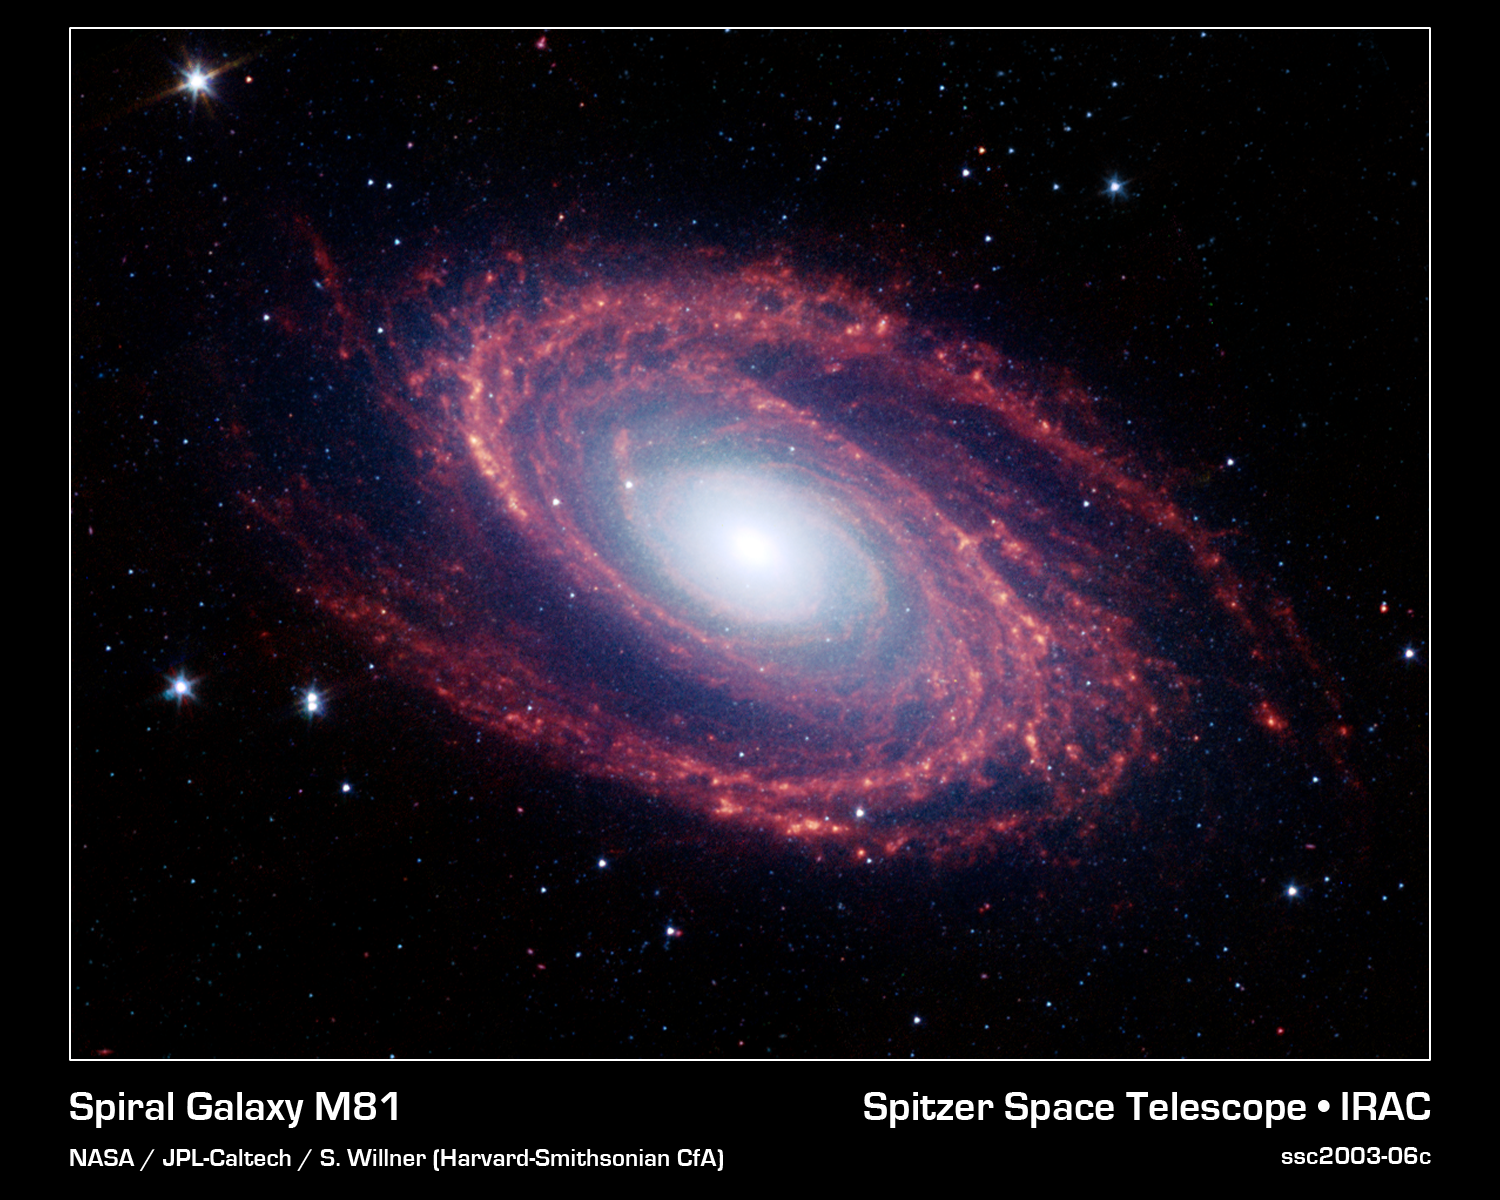

Spiral Galaxy Messier 81

The magnificent spiral arms of the nearby galaxy Messier 81 are highlighted in this NASA Spitzer Space Telescope image. Located in the northern constellation of Ursa Major (which also includes the Big Dipper), this galaxy is easily visible through binoculars or a small telescope. M81 is located at a distance of 12 million light-years.

Because of its proximity, M81 provides astronomers with an enticing opportunity to study the anatomy of a spiral galaxy in detail. The unprecedented spatial resolution and sensitivity of Spitzer at infrared wavelengths show a clear separation between the several key constituents of the galaxy: the old stars, the interstellar dust heated by star formation activity, and the embedded sites of massive star formation. The infrared images also permit quantitative measurements of the galaxy's overall dust content, as well as the rate at which new stars are being formed.

The infrared image was obtained by Spitzer's infrared array camera. It is a four-color composite of invisible light, showing emissions from wavelengths of 3.6 microns (blue), 4.5 microns (green), 5.8 microns (yellow) and 8.0 microns (red). Winding outward from the bluish-white central bulge of the galaxy, where old stars predominate and there is little dust, the grand spiral arms are dominated by infrared emission from dust. Dust in the galaxy is bathed by ultraviolet and visible light from the surrounding stars. Upon absorbing an ultraviolet or visible-light photon, a dust grain is heated and re-emits the energy at longer infrared wavelengths. The dust particles, composed of silicates (which are chemically similar to beach sand) and polycyclic aromatic hydrocarbons, trace the gas distribution in the galaxy. The well-mixed gas (which is best detected at radio wavelengths) and dust provide a reservoir of raw materials for future star formation.

The infrared-bright clumpy knots within the spiral arms denote where massive stars are being born in giant H II (ionized hydrogen) regions. The 8-micron emission traces the regions of active star formation in the galaxy. Studying the locations of these regions with respect to the overall mass distribution and other constituents of the galaxy (e.g., gas) will help identify the conditions and processes needed for star formation. With the Spitzer observations, this information comes to us without complications from absorption by cold dust in the galaxy, which makes interpretation of visible-light features uncertain.

The white stars scattered throughout the field of view are foreground stars within our own Milky Way galaxy.

Credit: NASA/JPL-Caltech/S. Willner (Harvard-Smithsonian Center for Astrophysics)